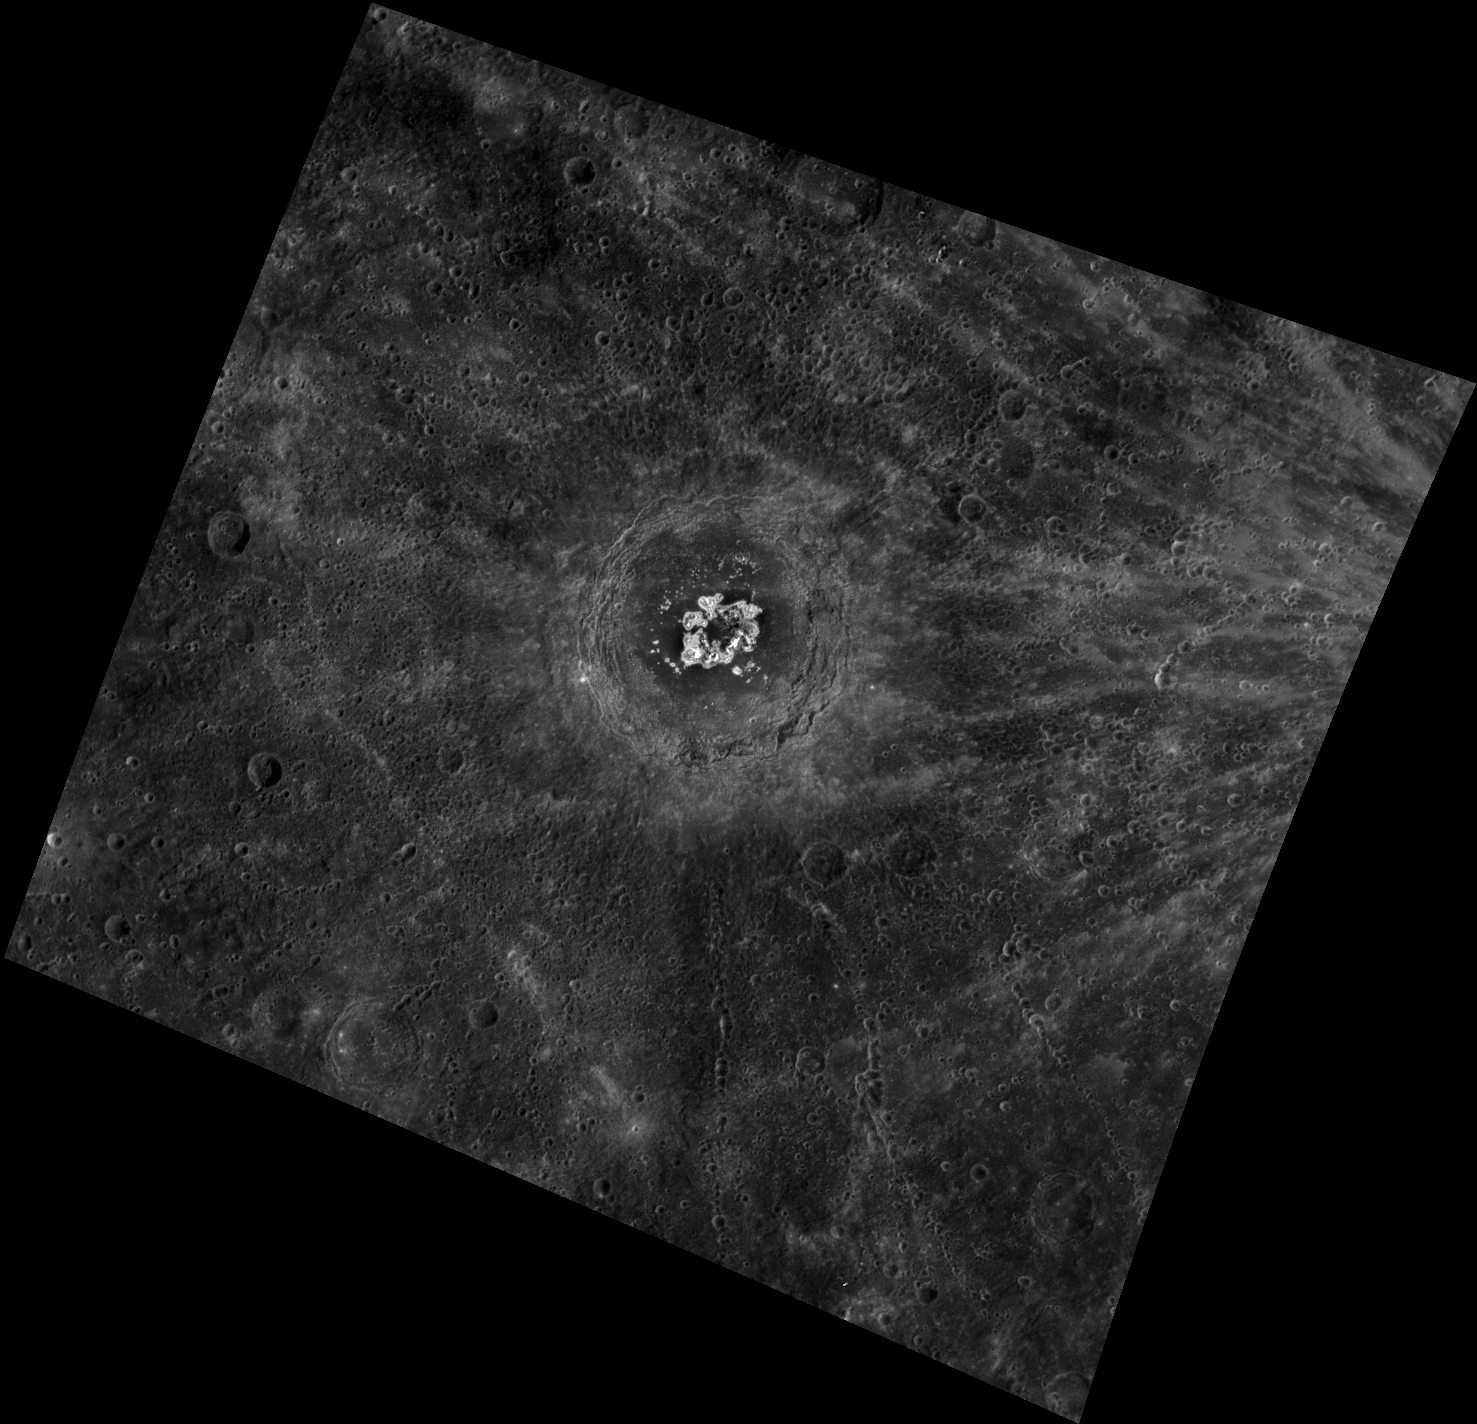

Examining Eminescu

This image, taken with the Narrow Angle Camera (NAC), shows the crater Eminescu. Named for the nineteenth century Romanian poet Mihai Eminescu, Eminescu displays bright hollows at its center. These shallow, irregular depressions were a surprising find in MESSENGER high-resolution images, and the possible causes of their formation are still being studied.

This image was acquired as a high-resolution targeted observation. Targeted observations are images of a small area on Mercury’s surface at resolutions much higher than the 250-meter/pixel (820 feet/pixel) morphology base map or the 1-kilometer/pixel (0.6 miles/pixel) color base map. It is not possible to cover all of Mercury’s surface at this high resolution during MESSENGER’s one-year mission, but several areas of high scientific interest are generally imaged in this mode each week.

Date acquired: January 03, 2012
Image Mission Elapsed Time (MET): 234069368
Image ID: 1218106
Instrument: Wide Angle Camera (WAC) of the Mercury Dual Imaging System (MDIS)
WAC filter: 4 (558 nanometers)
Center Latitude: 10.29°
Center Longitude: 113.9° E
Resolution: 469 meters/pixel
Scale: Eminescu crater is about 130 km (80 miles) in diameter.
Incidence Angle: 26.5°
Emission Angle: 23.6°
Phase Angle: 50.2°

The MESSENGER spacecraft is the first ever to orbit the planet Mercury, and the spacecraft’s seven scientific instruments and radio science investigation are unraveling the history and evolution of the Solar System’s innermost planet. Visit the Why Mercury? section of this website to learn more about the key science questions that the MESSENGER mission is addressing. During the one-year primary mission, MDIS is scheduled to acquire more than 75,000 images in support of MESSENGER’s science goals.

These images are from MESSENGER, a NASA Discovery mission to conduct the first orbital study of the innermost planet, Mercury. For information regarding the use of images, see the MESSENGER image use policy.

Credit: NASA/Johns Hopkins University Applied Physics Laboratory/Carnegie Institution of Washington